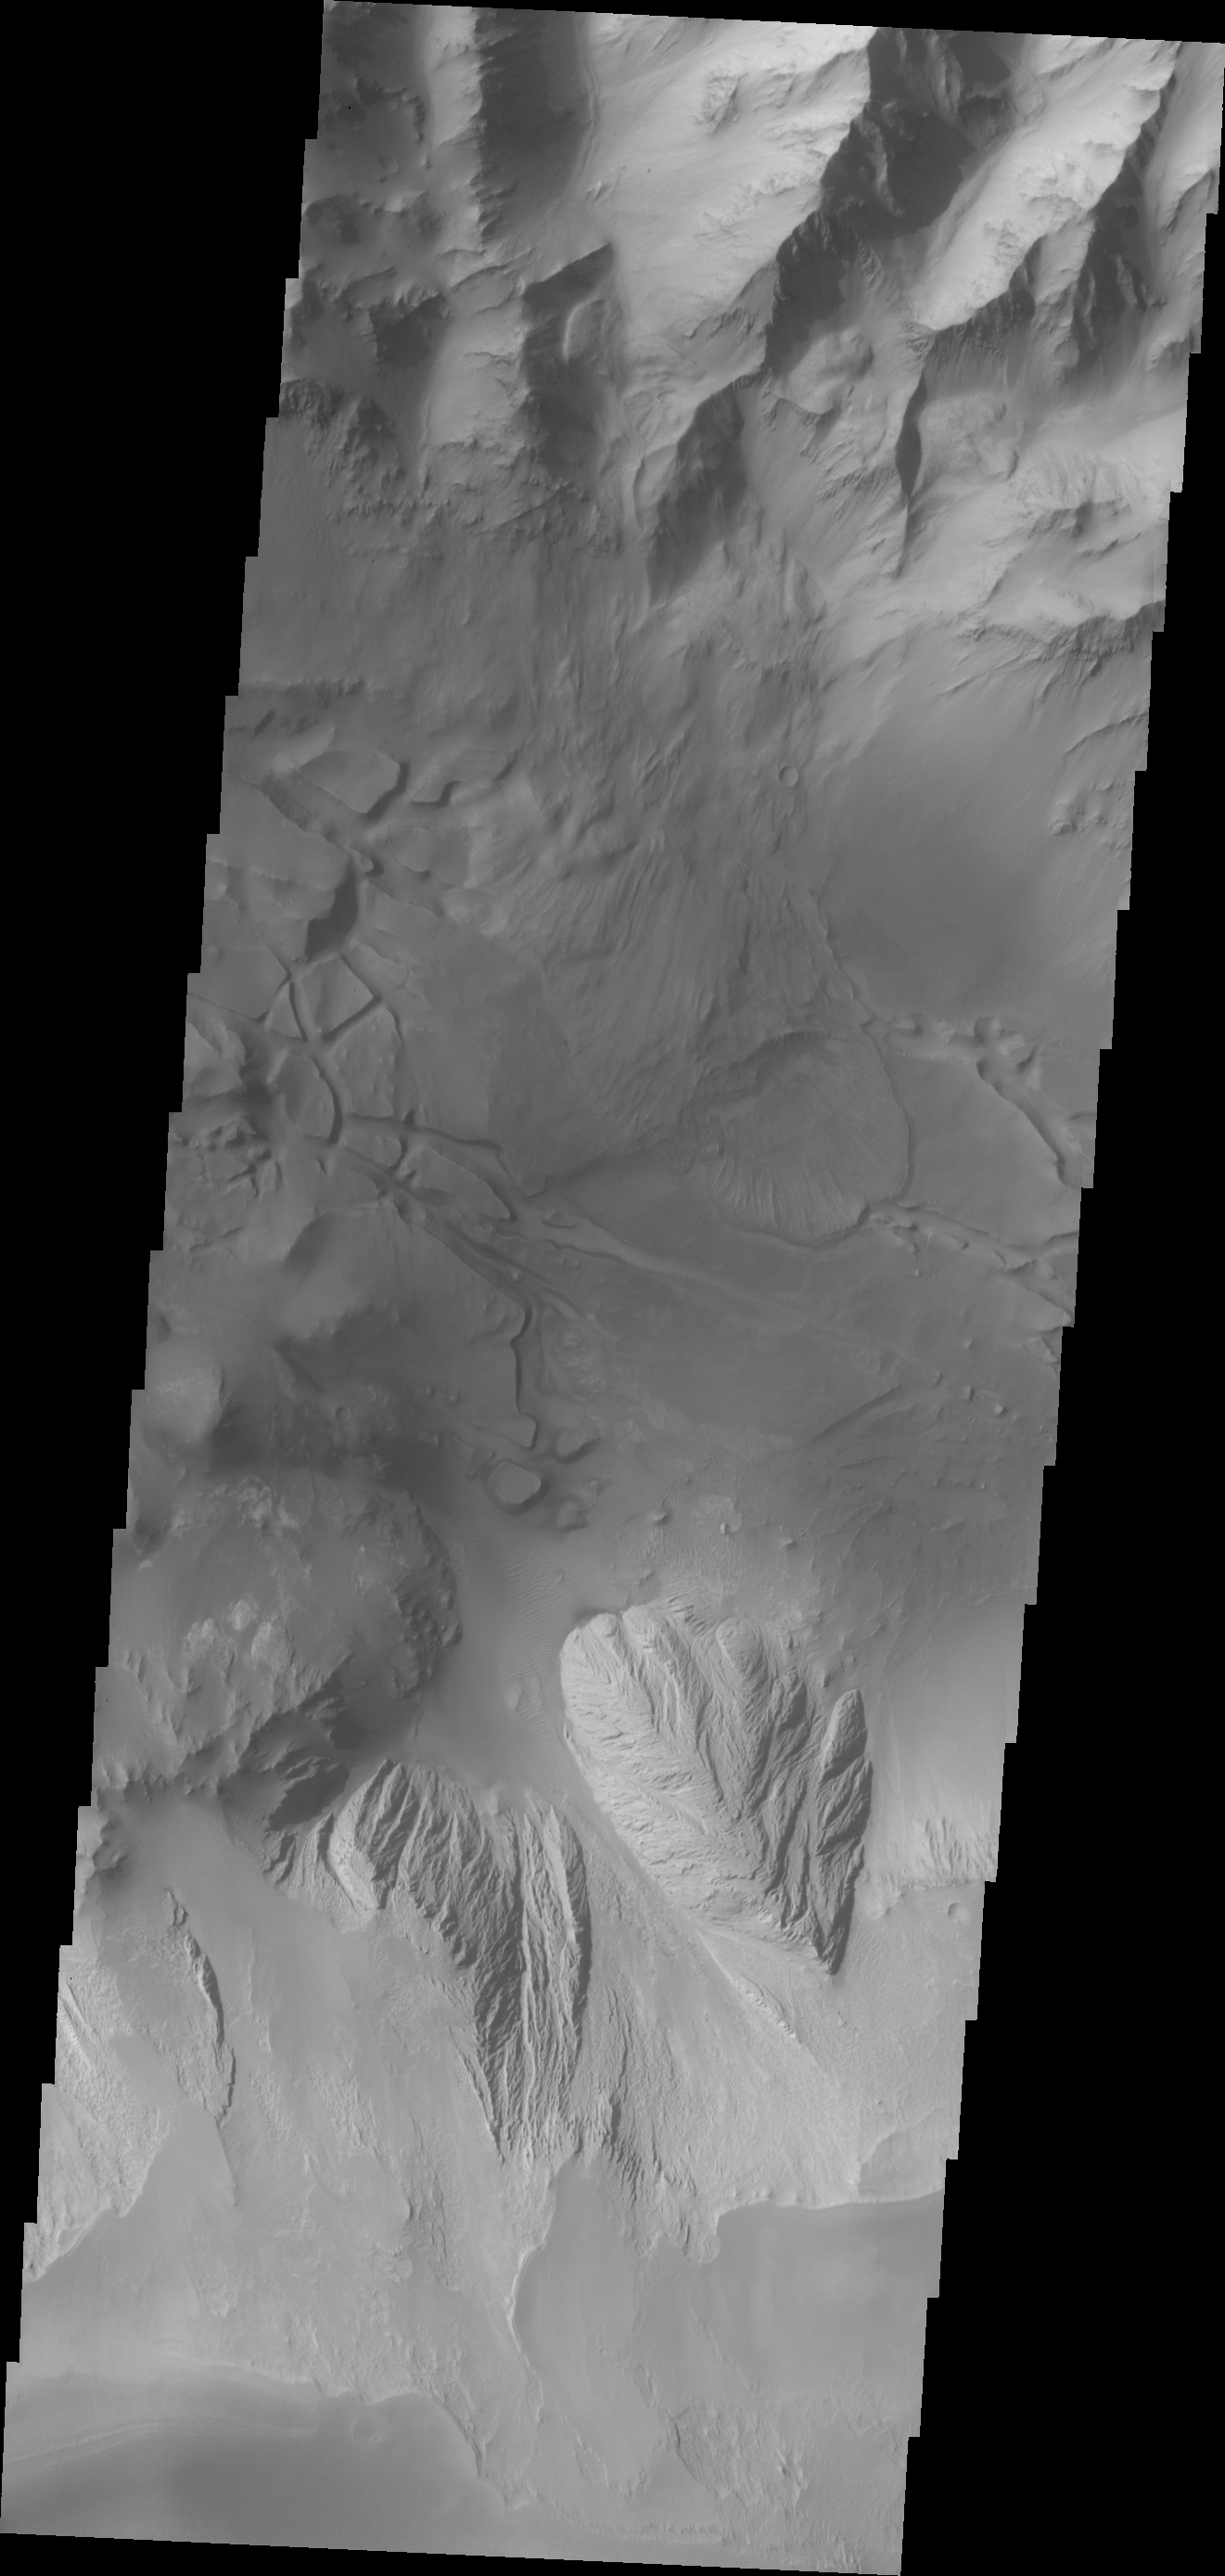

Investigating Mars: Candor Chasma

This image shows part of eastern Candor Chasma. At the top of the image is the steep cliff between the upper surface elevation and the depths of Candor Chasma. The bottom of the image is the cliff side of a large mesa. The two cliff faces have very different appearances. The cliff face between the top of the canyon and the bottom is likely layers of volcanic flows from the nearby Tharsis volcanoes. The mesa, however, is probably layers of sediments deposited in the canyon from wind, water and gravity driven erosion and deposition. These layered materials are much more easily eroded than the solid rock of the canyon sides. There is a landslide that originate from the northern cliff face and ran out into the canyon floor, visible as the lobate “tongue” at the right near the center of the image.

Candor Chasma is one of the largest canyons that make up Valles Marineris. It is approximately 810 km long (503 miles) and has is divided into two regions – eastern and western Candor. Candor is located south of Ophir Chasma and north of Melas Chasma. The border with Melas Chasma contains many large landslide deposits. The floor of Candor Chasma includes a variety of landforms, including layered deposits, dunes, landslide deposits and steep sided cliffs and mesas. Many forms of erosion have shaped Chandor Chasma. There is evidence of wind and water erosion, as well as significant gravity driven mass wasting (landslides).

The Odyssey spacecraft has spent over 15 years in orbit around Mars, circling the planet more than 69000 times. It holds the record for longest working spacecraft at Mars. THEMIS, the IR/VIS camera system, has collected data for the entire mission and provides images covering all seasons and lighting conditions. Over the years many features of interest have received repeated imaging, building up a suite of images covering the entire feature. From the deepest chasma to the tallest volcano, individual dunes inside craters and dune fields that encircle the north pole, channels carved by water and lava, and a variety of other feature, THEMIS has imaged them all. For the next several months the image of the day will focus on the Tharsis volcanoes, the various chasmata of Valles Marineris, and the major dunes fields. We hope you enjoy these images!

Credit: NASA/JPL-Caltech/ASU